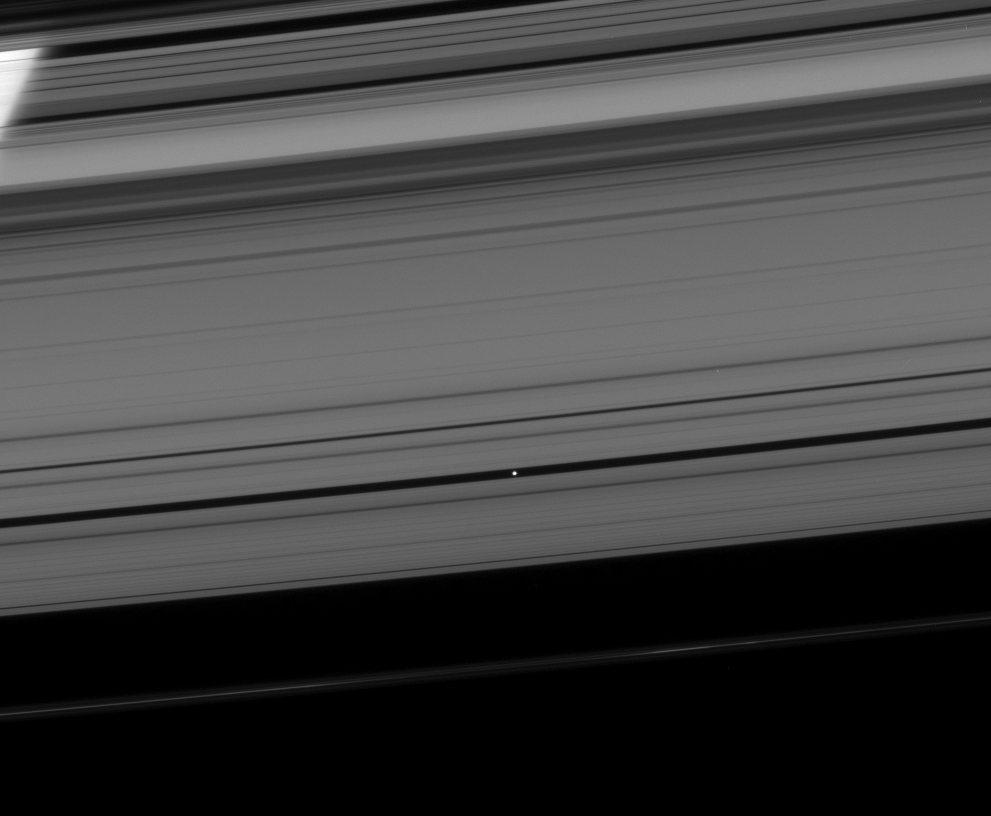

Pan in the Driver’s Seat

Pan coasts down its private highway within the Encke Gap.

The process by which Pan (28 kilometers, or 17 miles across) maintains the gap, clearing the neighborhood around its orbit, is believed to be similar to the way that planets clear gaps in debris disks around young stars.

This view looks toward the unilluminated side of the rings from about 11 degrees above the ringplane.

The limb of Saturn is seen through the rings at upper left.

The image was taken in visible light with the Cassini spacecraft narrow-angle camera on April 24, 2008. The view was obtained at a distance of approximately 1.3 million kilometers (784,000 miles) from Pan. Image scale is 8 kilometers (5 miles) per pixel.

The Cassini-Huygens mission is a cooperative project of NASA, the European Space Agency and the Italian Space Agency. The Jet Propulsion Laboratory, a division of the California Institute of Technology in Pasadena, manages the mission for NASA’s Science Mission Directorate, Washington, D.C. The Cassini orbiter and its two onboard cameras were designed, developed and assembled at JPL. The imaging operations center is based at the Space Science Institute in Boulder, Colo.

Credit: NASA/JPL/Space Science Institute